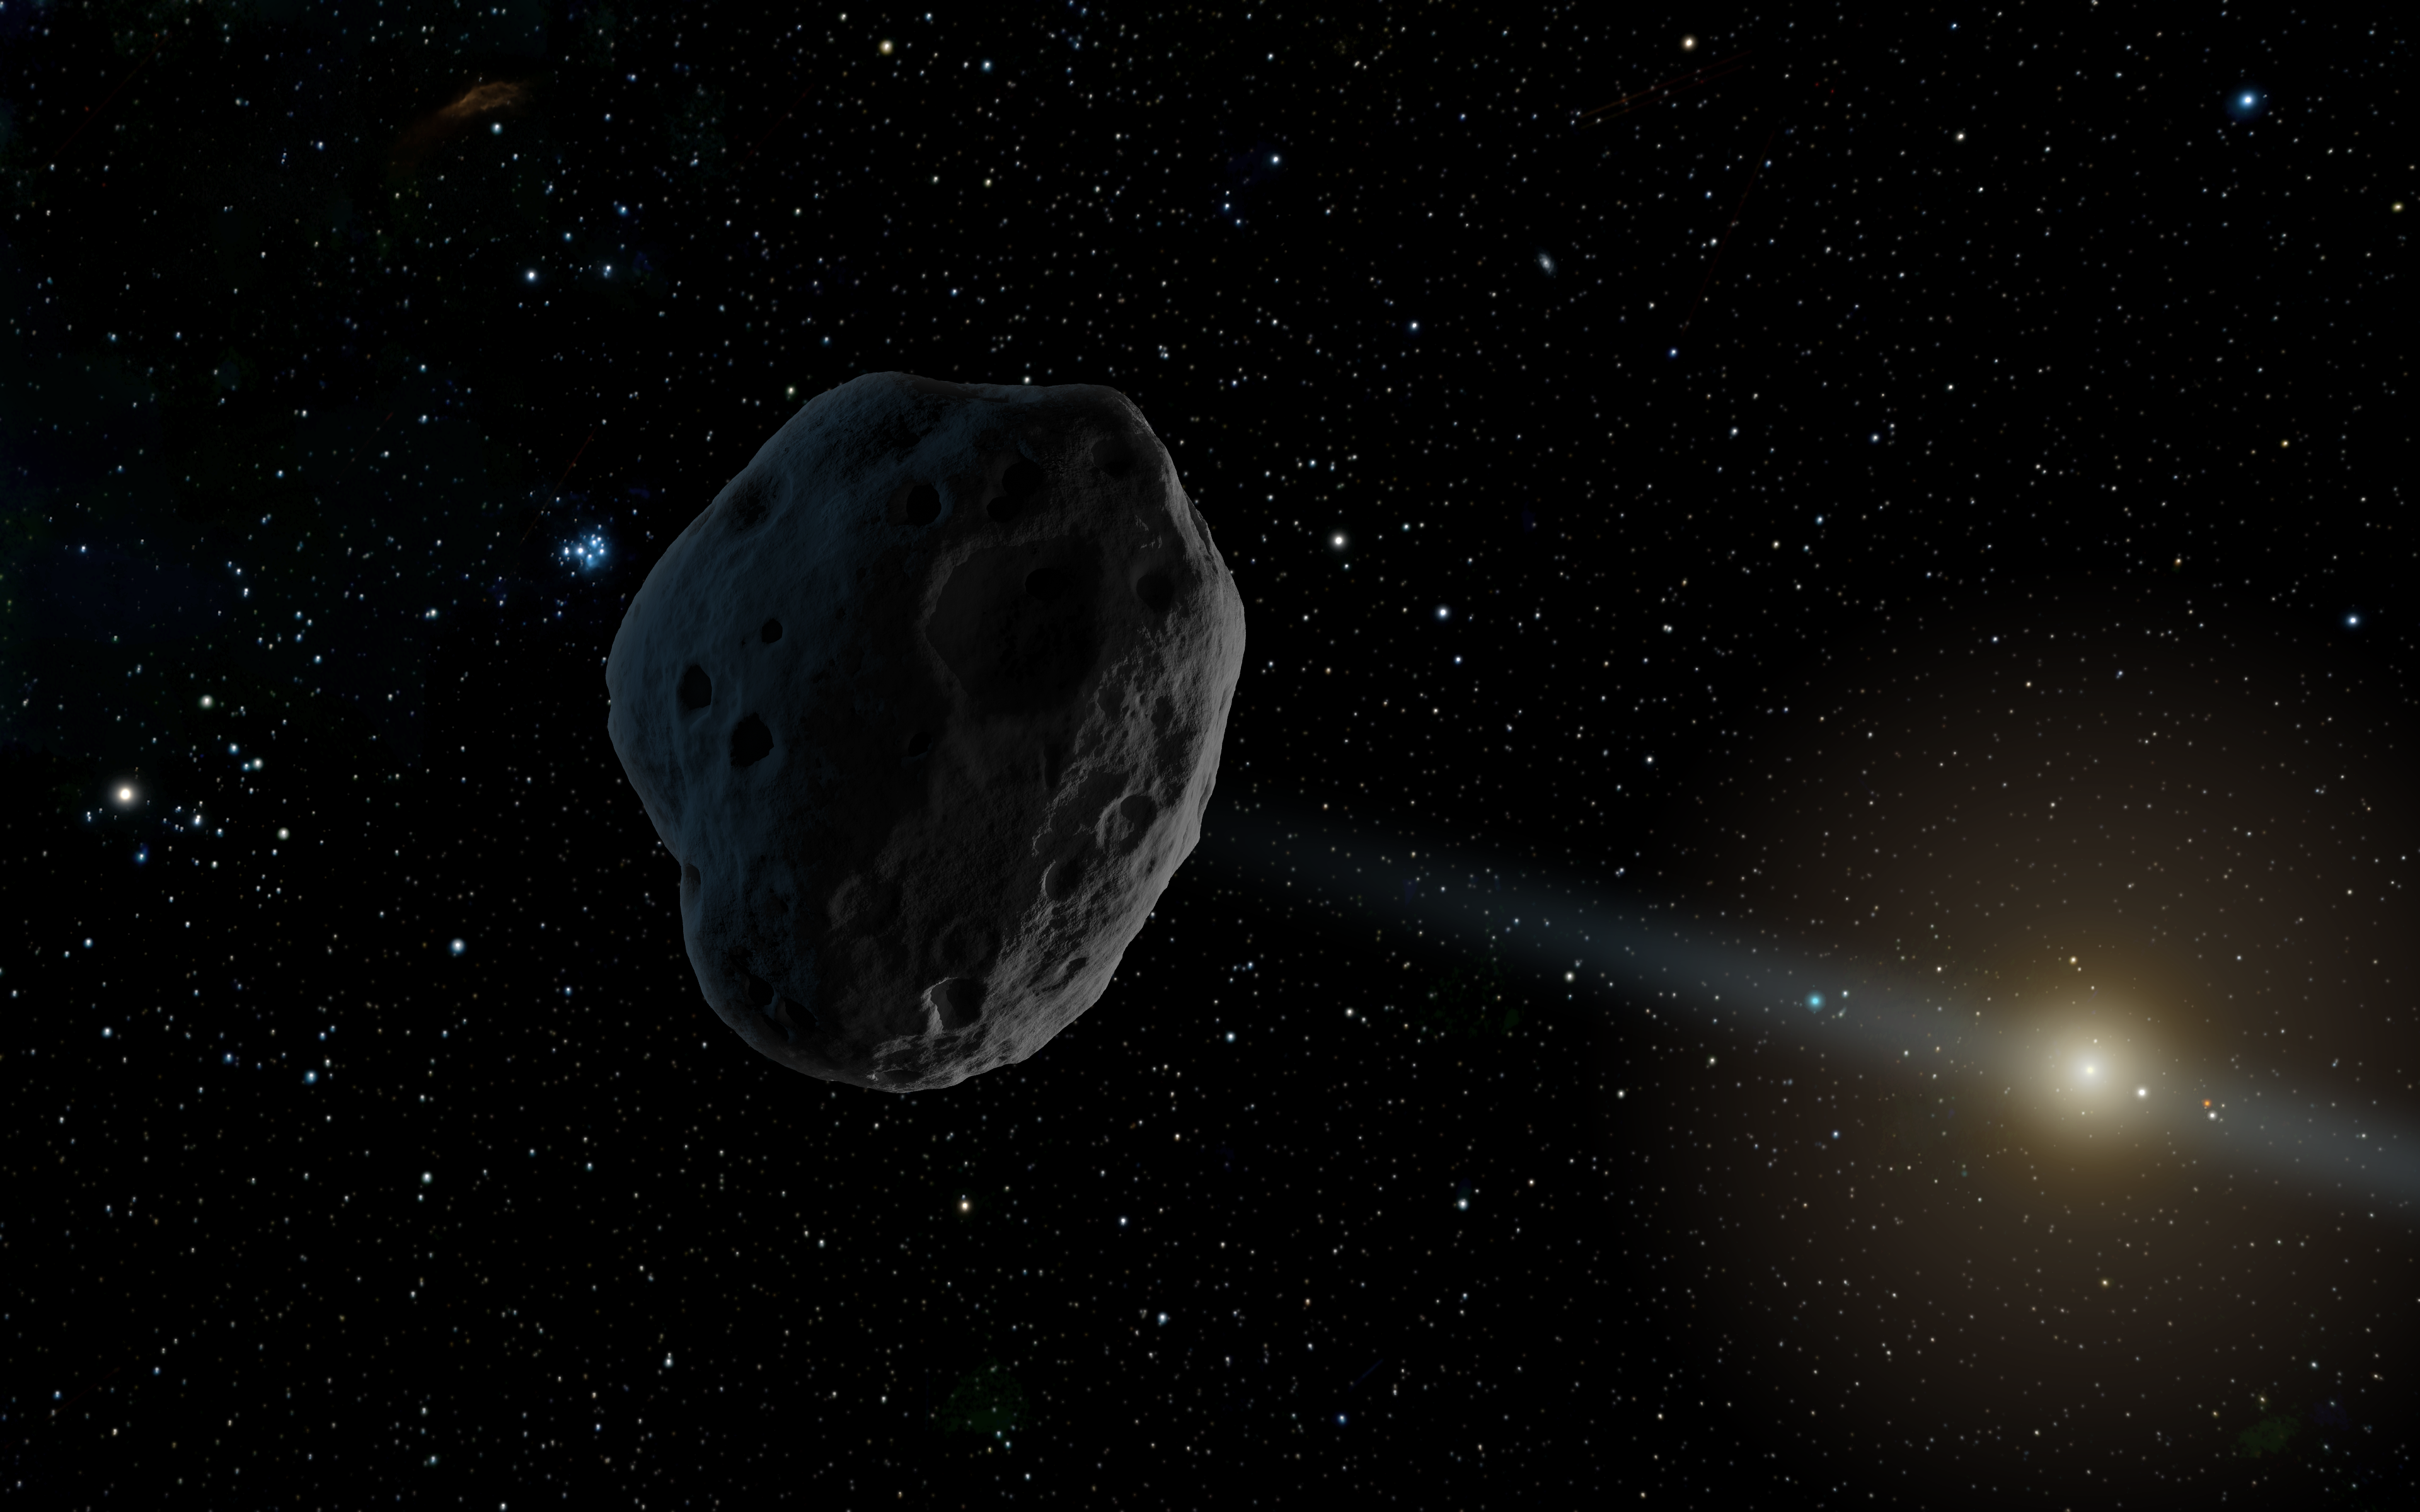

Celestial Object 2016 WF9, a NEOWISE Discovery (Artist Concept)

An artist’s rendition of 2016 WF9 as it passes Jupiter’s orbit inbound toward the sun.

JPL manages NEOWISE for NASA’s Science Mission Directorate at the agency’s headquarters in Washington. The Space Dynamics Laboratory in Logan, Utah, built the science instrument. Ball Aerospace & Technologies Corp. of Boulder, Colorado, built the spacecraft. Science operations and data processing take place at the Infrared Processing and Analysis Center at the California Institute of Technology in Pasadena. Caltech manages JPL for NASA.

Credit: NASA/JPL-Caltech